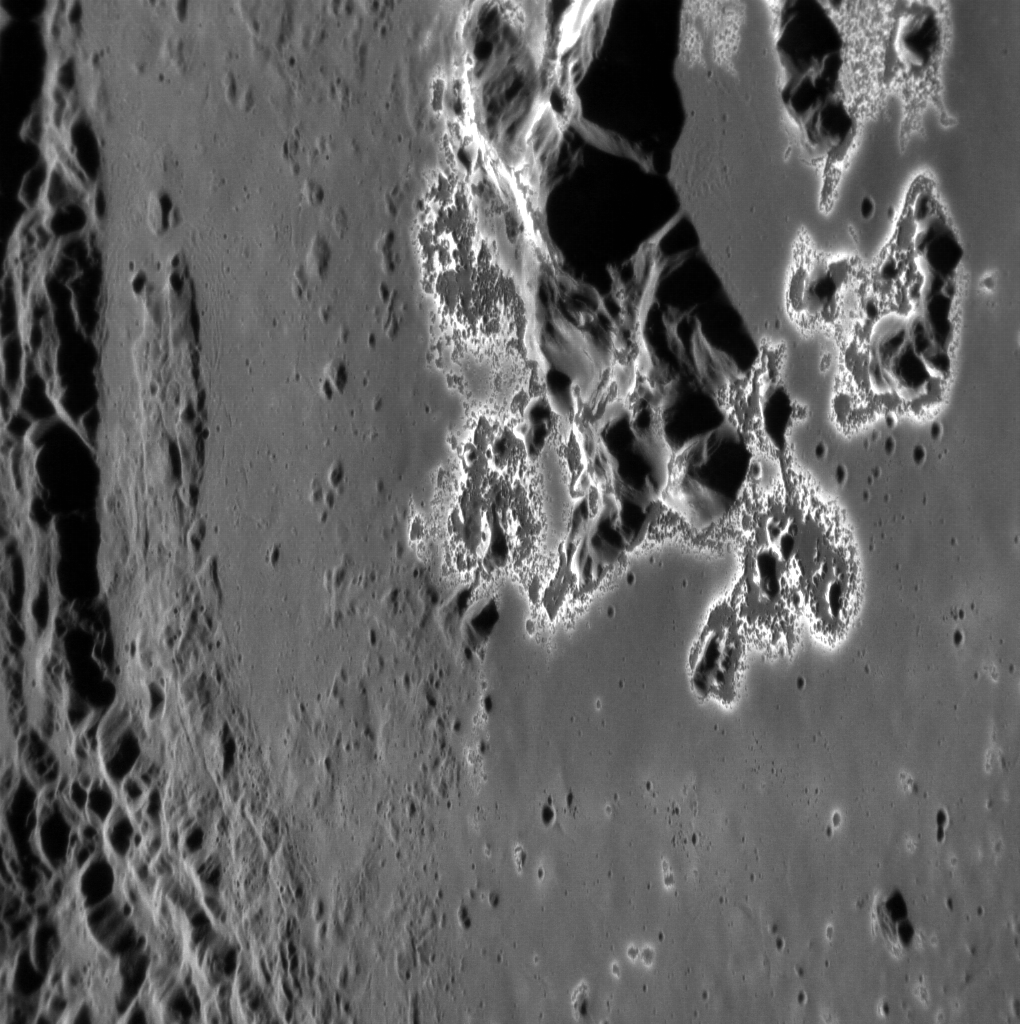

Hollows on the Hills

The central peaks of Eminescu are revealed here at high resolution, showing off an impressive collection of hollows. Some of these hollows have coalesced into larger formations. North is down in this image.

This image was acquired as a high-resolution targeted observation. Targeted observations are images of a small area on Mercury’s surface at resolutions much higher than the 250-meter/pixel (820 feet/pixel) morphology base map or the 1-kilometer/pixel (0.6 miles/pixel) color base map. It is not possible to cover all of Mercury’s surface at this high resolution during MESSENGER’s one-year mission, but several areas of high scientific interest are generally imaged in this mode each week.

The MESSENGER spacecraft is the first ever to orbit the planet Mercury, and the spacecraft’s seven scientific instruments and radio science investigation are unraveling the history and evolution of the Solar System’s innermost planet. Visit the Why Mercury? section of this website to learn more about the key science questions that the MESSENGER mission is addressing. During the one-year primary mission, MDIS is scheduled to acquire more than 75,000 images in support of MESSENGER’s science goals.

Date acquired: December 05, 2011
Image Mission Elapsed Time (MET): 231610992
Image ID: 1099314
Instrument: Narrow Angle Camera (NAC) of the Mercury Dual Imaging System (MDIS)
Center Latitude: 10.9°
Center Longitude: 114.5° E
Resolution: 33 meters/pixel
Scale: This image is approximately 66 km (41 mi.) across
Incidence Angle: 66.2°
Emission Angle: 59.2°
Phase Angle: 125.5°

These images are from MESSENGER, a NASA Discovery mission to conduct the first orbital study of the innermost planet, Mercury. For information regarding the use of images, see the MESSENGER image use policy.

Credit: NASA/Johns Hopkins University Applied Physics Laboratory/Carnegie Institution of Washington